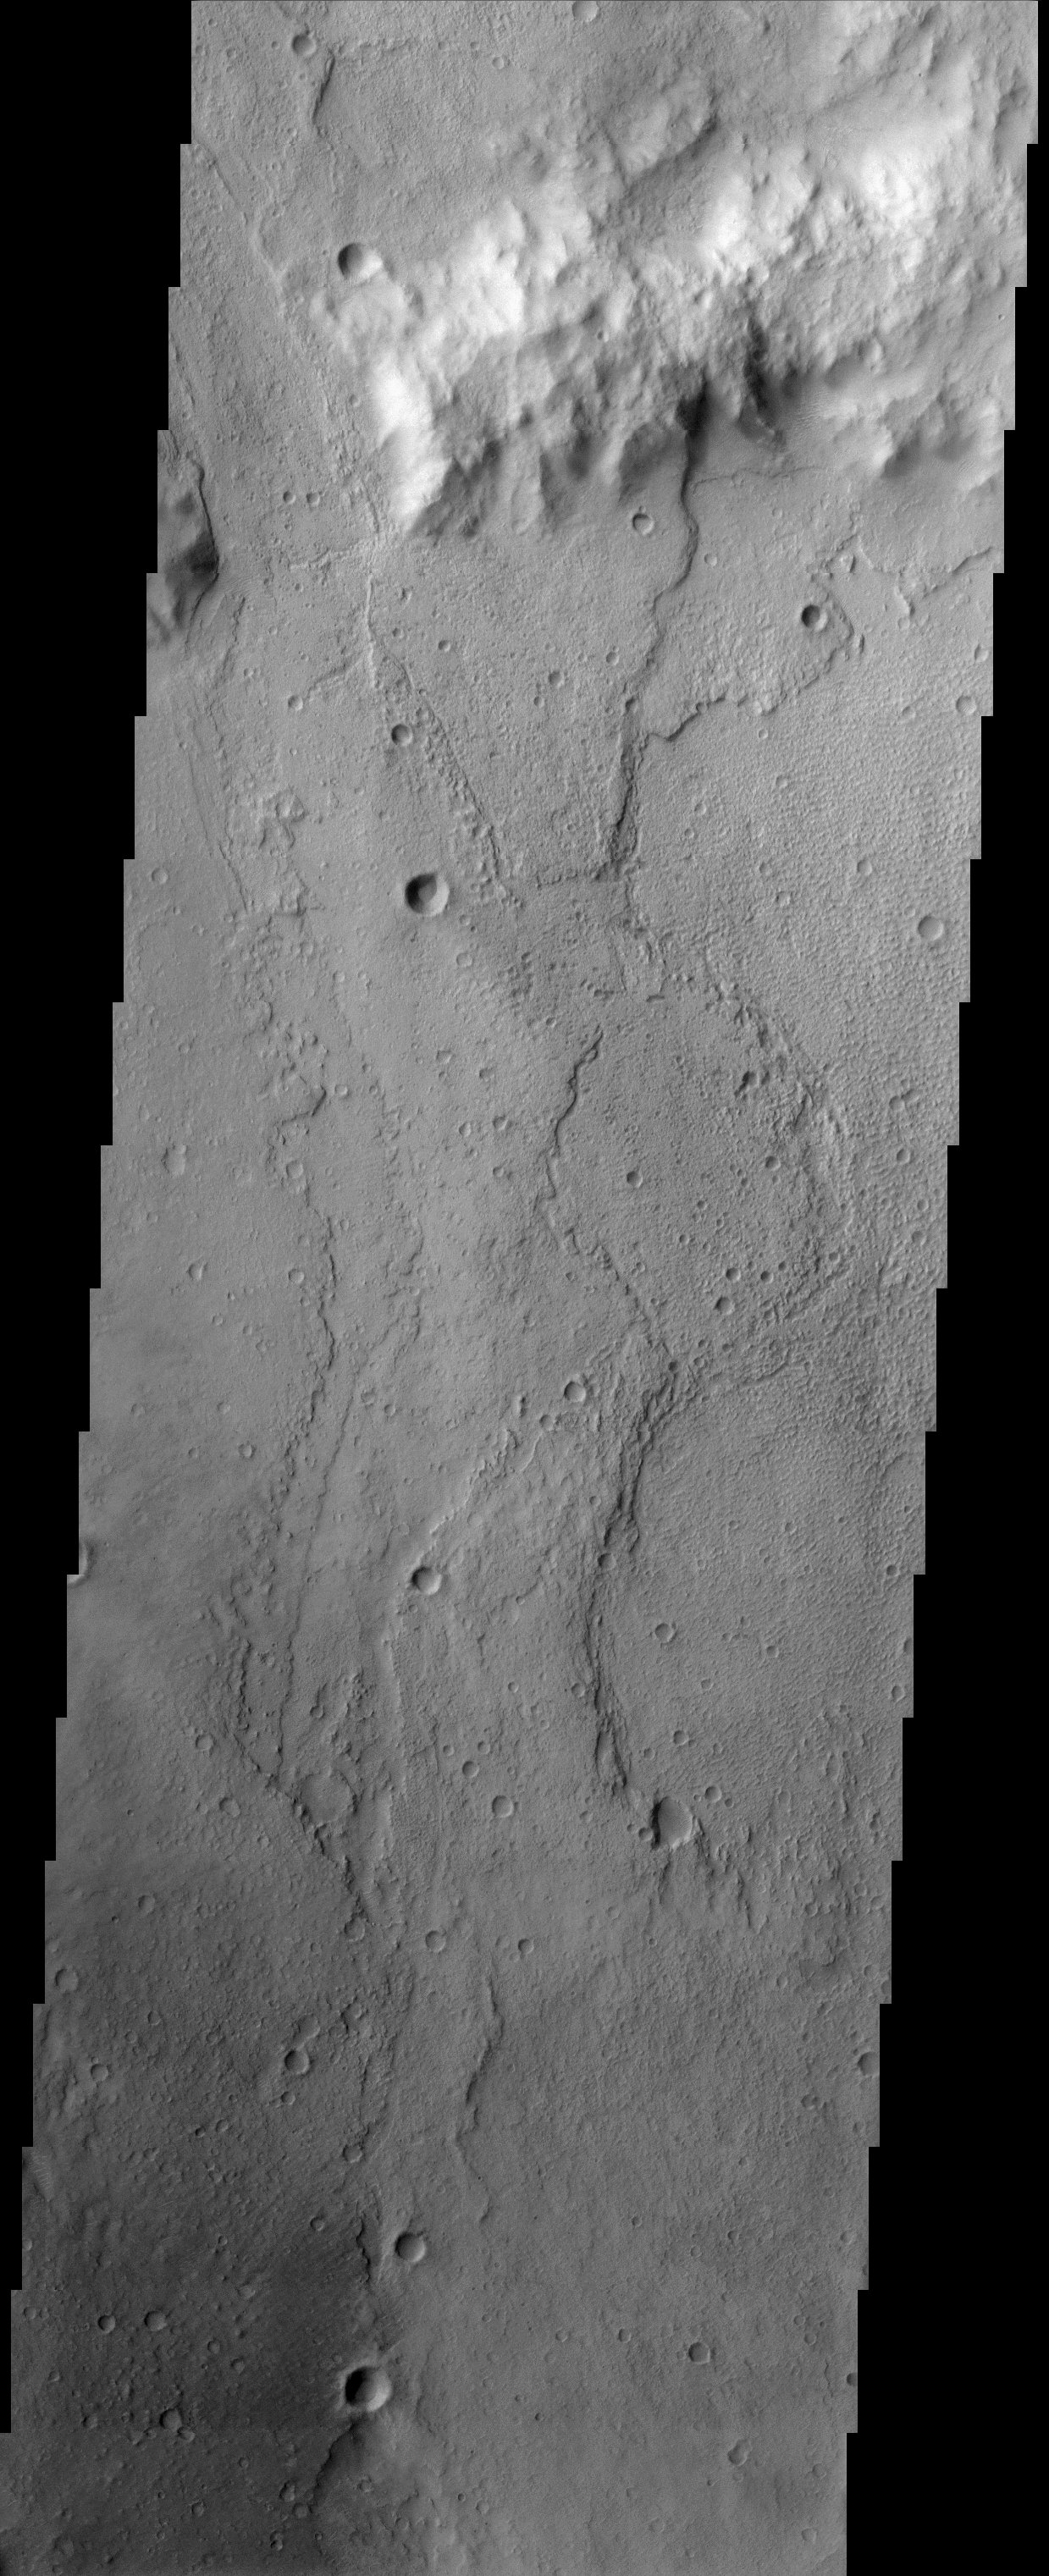

Palos Crater

Palos Crater has been suggested as a future landing site for Mars Missions. This crater has a channel called Tinto Vallis, which enters from the south. This site was suggested as a landing site because it may contain lake deposits. Palos Crater is named in honor of the port city in Spain from which Christopher Columbus sailed on his way to the New World in August of 1492. The floor of Palos Crater appears to be layered in places providing further evidence that this site may in fact have been the location of an ancient lake.

Note: this THEMIS visual image has not been radiometrically nor geometrically calibrated for this preliminary release. An empirical correction has been performed to remove instrumental effects. A linear shift has been applied in the cross-track and down-track direction to approximate spacecraft and planetary motion. Fully calibrated and geometrically projected images will be released through the Planetary Data System in accordance with Project policies at a later time.

NASA’s Jet Propulsion Laboratory manages the 2001 Mars Odyssey mission for NASA’s Office of Space Science, Washington, D.C. The Thermal Emission Imaging System (THEMIS) was developed by Arizona State University, Tempe, in collaboration with Raytheon Santa Barbara Remote Sensing. The THEMIS investigation is led by Dr. Philip Christensen at Arizona State University. Lockheed Martin Astronautics, Denver, is the prime contractor for the Odyssey project, and developed and built the orbiter. Mission operations are conducted jointly from Lockheed Martin and from JPL, a division of the California Institute of Technology in Pasadena.

Credit: NASA/JPL/Arizona State University